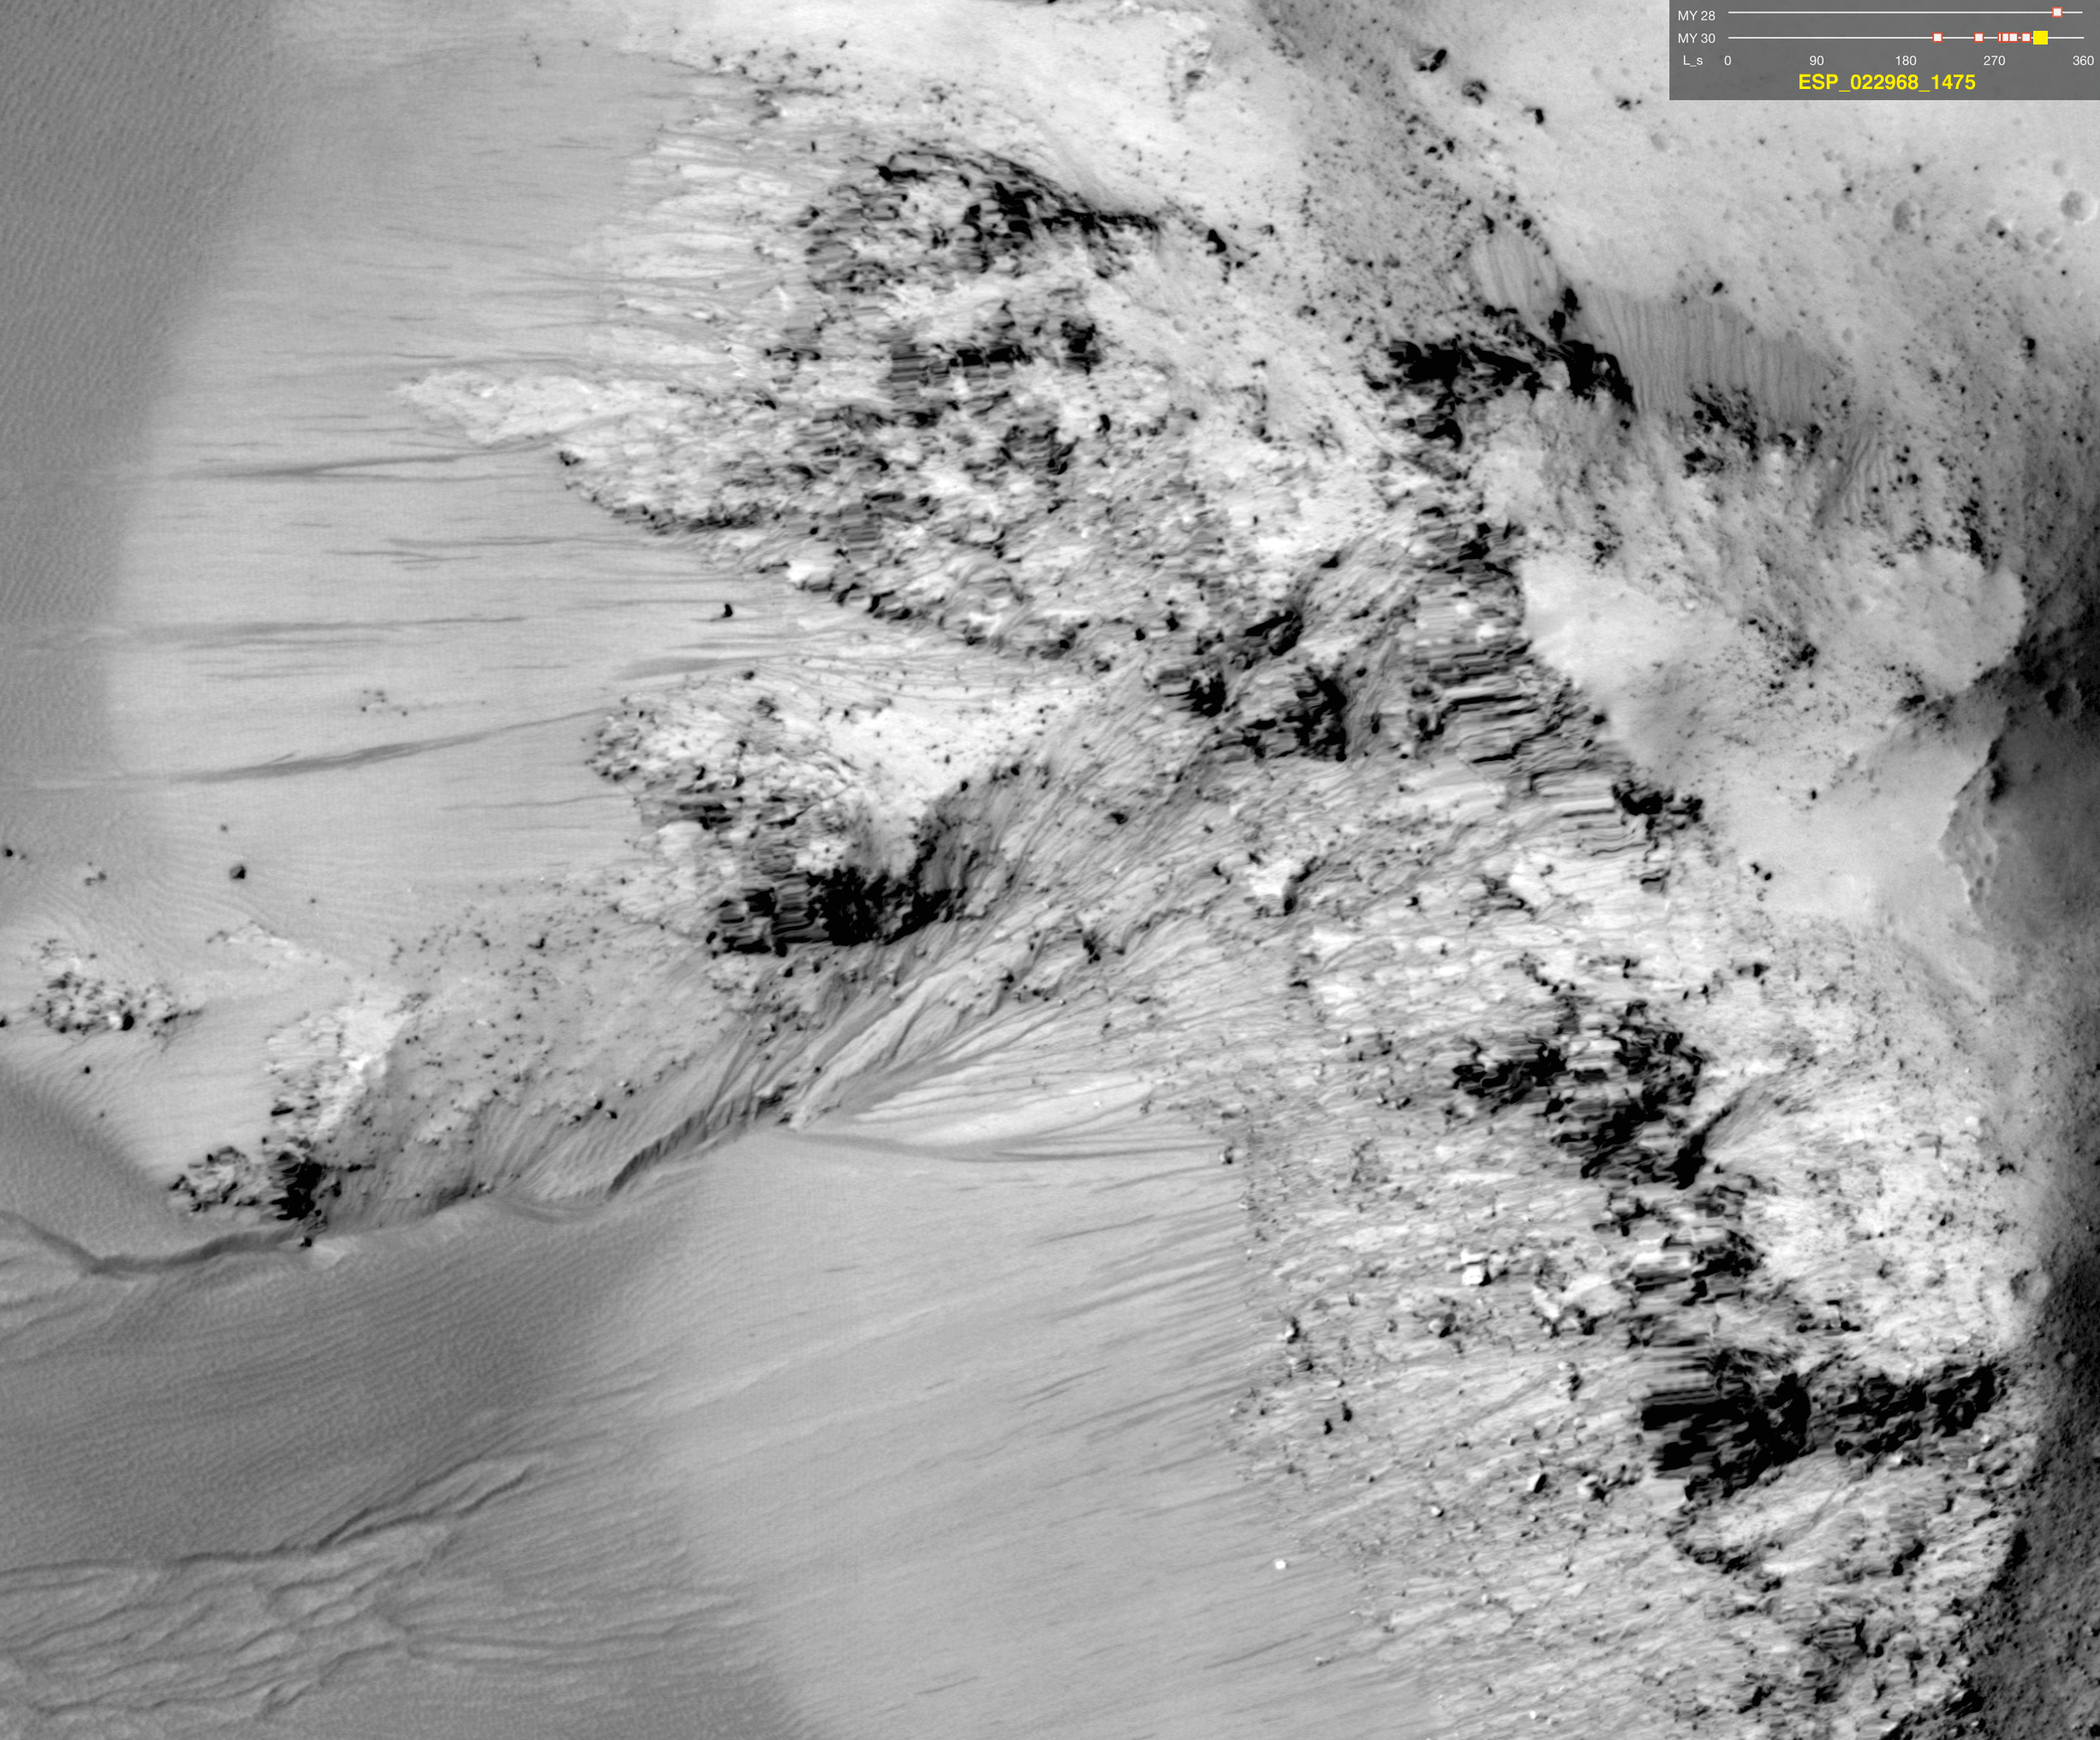

Warm-Season Flows on Slope in Horowitz Crater (Nine-Image Sequence)

This series of images shows warm-season features that might be evidence of salty liquid water active on Mars today. Evidence for that possible interpretation is presented in a report by McEwen et al. in the Aug. 5, 2011, edition of Science.

These images come from observations of Horowitz crater, at 32 degrees south latitude, 141 degrees east longitude, by the High Resolution Imaging Science Experiment (HiRISE) camera on NASA’s Mars Reconnaissance Orbiter. In time, the series spans from late summer of one Mars year to mid-summer of two years later. The images taken from oblique angles have been adjusted so that all steps in the sequence show the scene as if viewed from directly overhead.

The features that extend down the slope during warm seasons are called recurring slope lineae. They are narrow (one-half to five yards or meters wide), relatively dark markings on steep (25 to 40 degree) slopes at several southern hemisphere locations. Repeat imaging by HiRISE shows the features appear and incrementally grow during warm seasons and fade in cold seasons. They extend downslope from bedrock outcrops, often associated with small channels, and hundreds of them form in rare locations. They appear and lengthen in the southern spring and summer from 48 degrees to 32 degrees south latitudes favoring equator-facing slopes. These times and places have peak surface temperatures from about 10 degrees below zero Fahrenheit to 80 degree above zero Fahrenheit (about 250 to 300 Kelvin). Liquid brines near the surface might explain this activity, but the exact mechanism and source of the water are not understood.

The series is timed to dwell two seconds on the first and last frames and one second on intermediate frames, though network or computer performance may cause this to vary.

The legend on each image gives the exact HiRISE observation number so that additional image products from the observation and information about the observation can be found on the HiRISE website (e.g., the first image of the series is from PSP_005787_1475, at http://hirise.lpl.arizona.edu/PSP_005787_1475).

The legend also marks the Mars year and seasonal identifier (Ls) for each image. The Mars years begin with the first years of Mars exploration by robot spacecraft. This sequence includes images from Mars Year 28 and Mars Year 30. Ls stands for longitude of the sun, dividing the year into 360 degrees to mark the seasons. Ls = 180 is the beginning of southern spring, Ls = 270 is the beginning of southern summer, and Ls = 360 (or 0) is the beginning of southern autumn.

Other imagery related to these new findings from the Mars Reconnaissance Orbiter is at http://www.nasa.gov/mission_pages/MRO/multimedia/gallery/gallery-index.html.

HiRISE is operated by the University of Arizona, Tucson, and the instrument was built by Ball Aerospace & Technologies Corp., Boulder, Colo. NASA’s Jet Propulsion Laboratory, a division of the California Institute of Technology in Pasadena, manages the Mars Reconnaissance Orbiter for NASA’s Science Mission Directorate, Washington. Lockheed Martin Space Systems, Denver, built the spacecraft.

Credit: NASA/JPL-Caltech/Univ. of Arizona